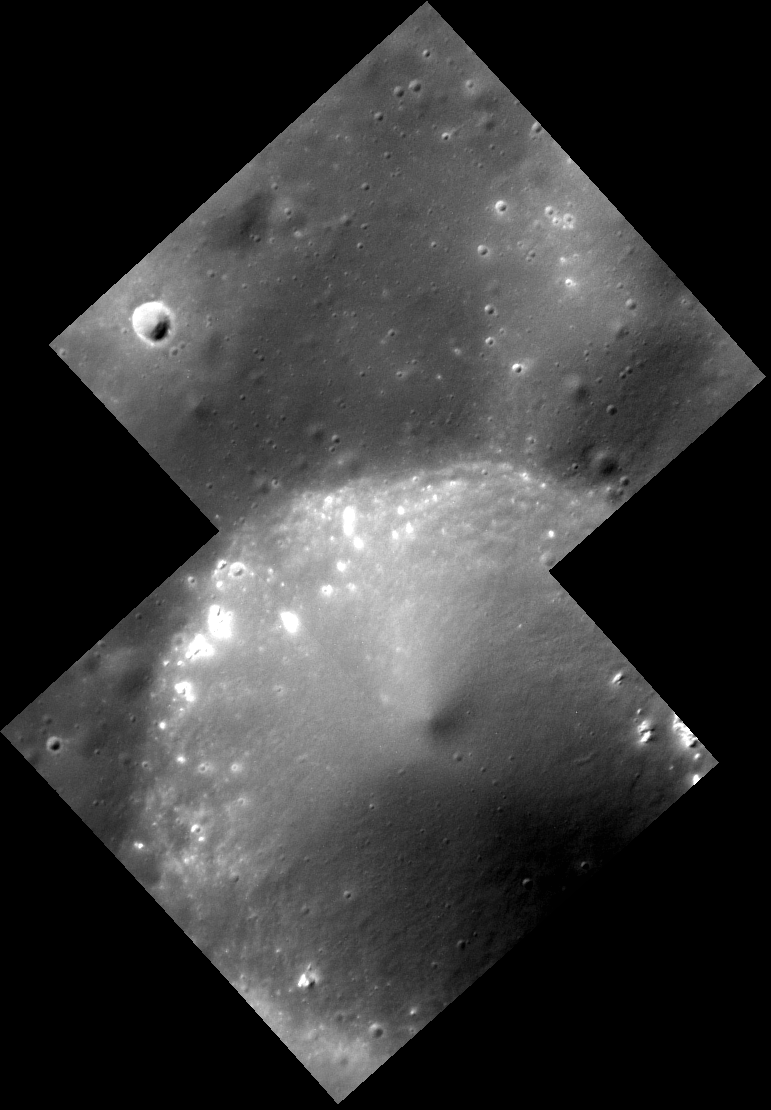

Hollow Dali

This crater is approximately 170 km southwest of the flooded Dali basin, along the rim of an old, mostly flooded basin. The rims of Dali and nearby flooded basins are composed of low reflectance material, which is often seen in conjunction with hollows. Indeed, scattered hollows appear along the rim of this small, simple crater.

This image was acquired as a high-resolution targeted observation. Targeted observations are images of a small area on Mercury’s surface at resolutions much higher than the 200-meter/pixel morphology base map. It is not possible to cover all of Mercury’s surface at this high resolution, but typically several areas of high scientific interest are imaged in this mode each week.

Date acquired: November 20, 2014
Image Mission Elapsed Time (MET): 58851699
Image ID: 7468576, 7468577
Instrument: Narrow Angle Camera (NAC) of the Mercury Dual Imaging System (MDIS)
Center Latitude: 42.94°
Center Longitude: 115.3° E
Resolution: 9 meters/pixel
Scale: The largest crater in the scene is approximately 5.5 km (3.4 mi.) across.
Incidence Angle: 51.6°
Emission Angle: 2.2°
Phase Angle: 49.3°

The MESSENGER spacecraft is the first ever to orbit the planet Mercury, and the spacecraft’s seven scientific instruments and radio science investigation are unraveling the history and evolution of the Solar System’s innermost planet. During the first two years of orbital operations, MESSENGER acquired over 150,000 images and extensive other data sets. MESSENGER is capable of continuing orbital operations until early 2015.

For information regarding the use of images, see the MESSENGER image use policy.

Credit: NASA/Johns Hopkins University Applied Physics Laboratory/Carnegie Institution of Washington